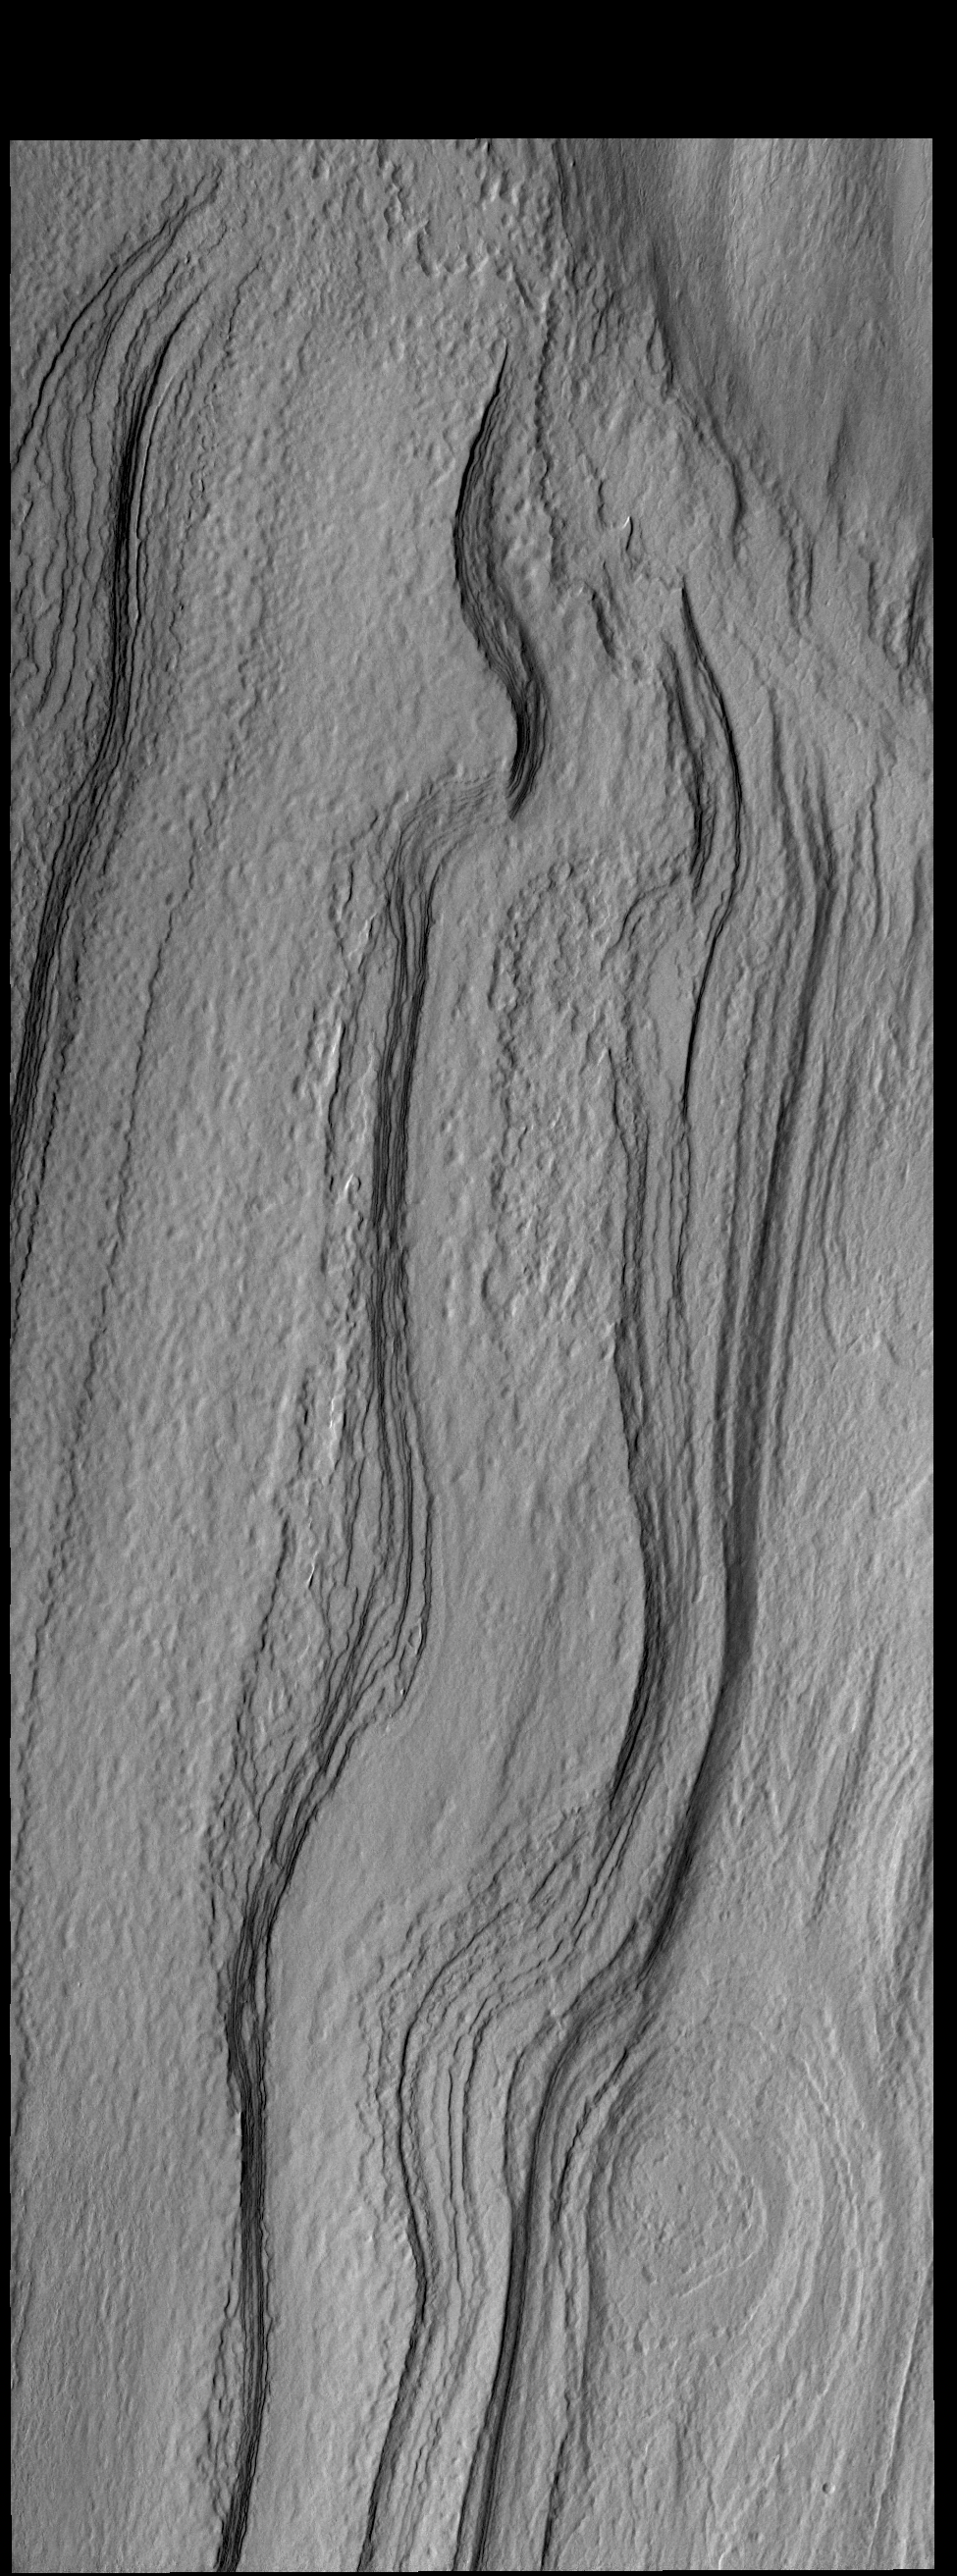

Polar Layers

This VIS image shows layering in the south polar cap.

Credit: NASA/JPL-Caltech/ASU